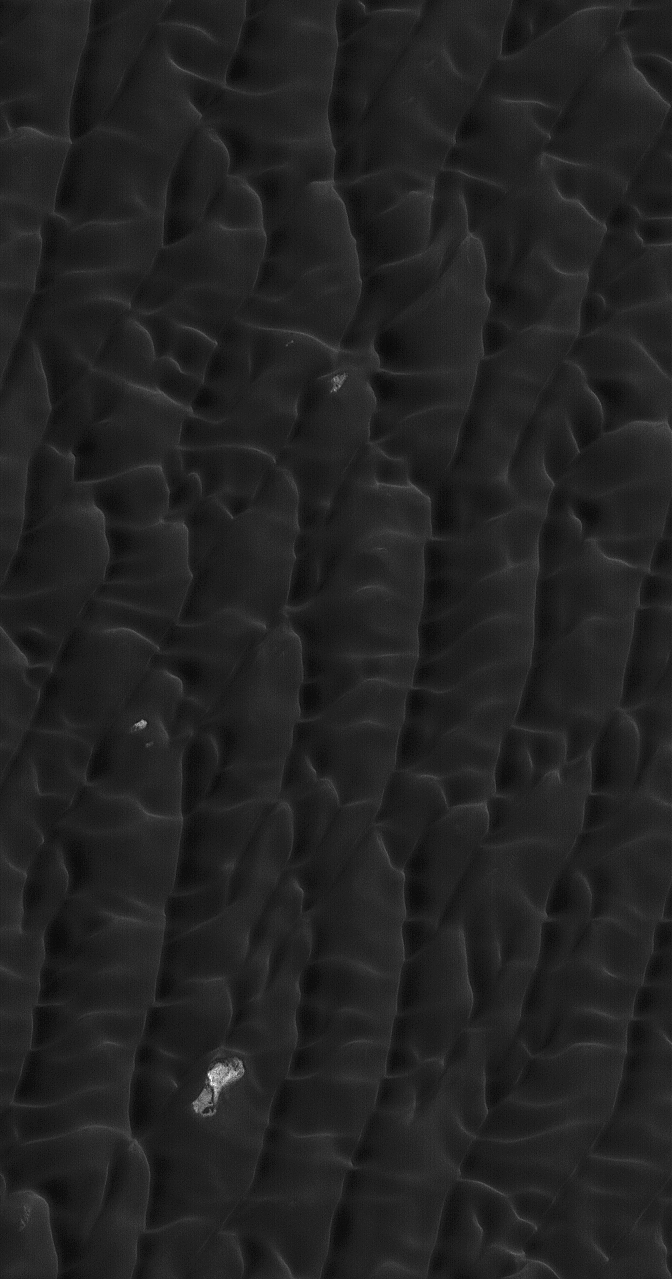

Dark Polar Dunes

20 January 2004
This Mars Global Surveyor (MGS) Mars Orbiter Camera (MOC) image, acquired during northern summer in December 2004, shows dark, windblown sand dunes in the north polar region of Mars. A vast sea of sand dunes nearly surrounds the north polar cap. These landforms are located near 80.3°N, 144.1°W. Light-toned features in the image are exposures of the substrate that underlies the dune field. The image covers an area about 3 km (1.9 mi) wide and is illuminated by sunlight from the lower left.

Credit: NASA/JPL/Malin Space Science Systems